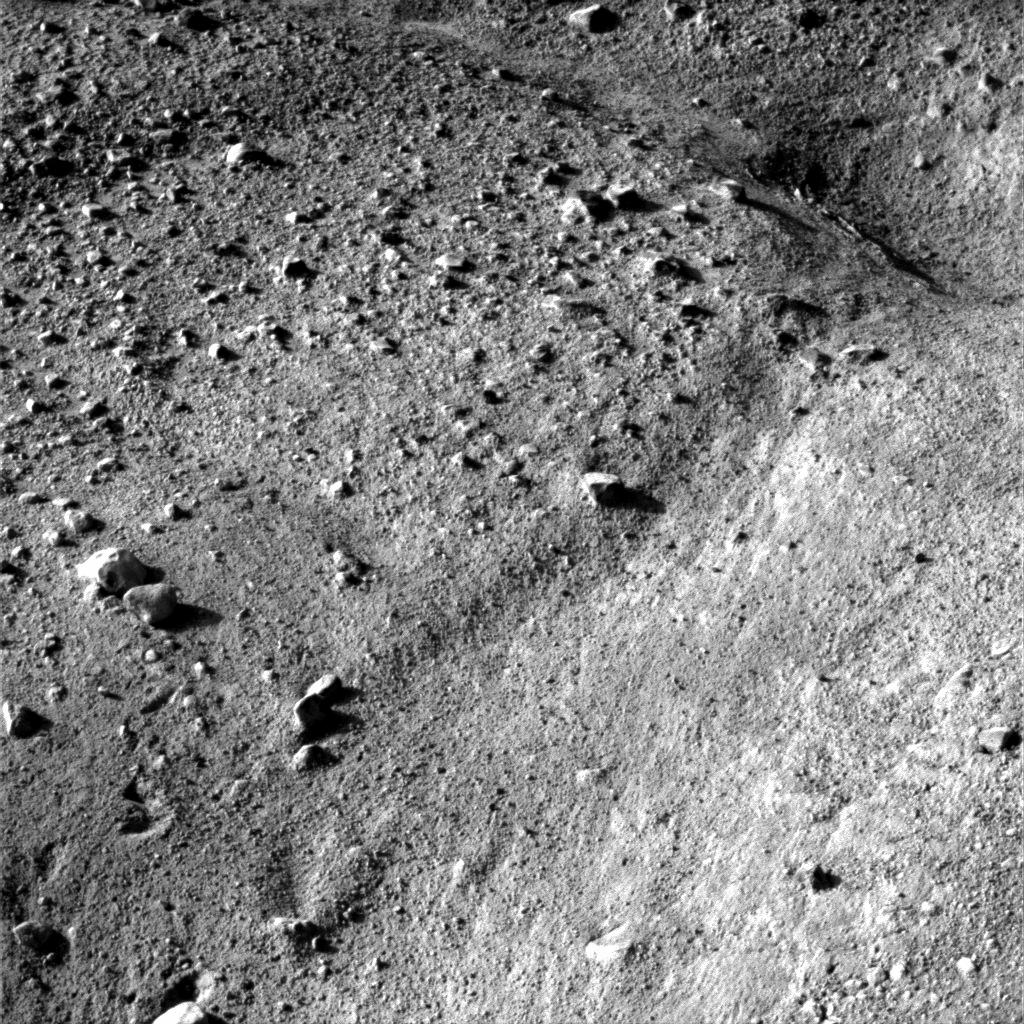

Polygon on Mars

This image shows a small-scale polygonal pattern in the ground near NASA’s Phoenix Mars Lander. This pattern is similar in appearance to polygonal structures in icy ground in the arctic regions of Earth.

Phoenix touched down on the Red Planet at 4:53 p.m. Pacific Time (7:53 p.m. Eastern Time), May 25, 2008, in an arctic region called Vastitas Borealis, at 68 degrees north latitude, 234 degrees east longitude.

This image was acquired by the Surface Stereo Imager shortly after landing. On the Phoenix mission calendar, landing day is known as Sol 0, the first Martian day of the mission.

The Phoenix Mission is led by the University of Arizona, Tucson, on behalf of NASA. Project management of the mission is by NASA’s Jet Propulsion Laboratory, Pasadena, Calif. Spacecraft development is by Lockheed Martin Space Systems, Denver.

Photojournal Note: As planned, the Phoenix lander, which landed May 25, 2008 23:53 UTC, ended communications in November 2008, about six months after landing, when its solar panels ceased operating in the dark Martian winter.

Credit: NASA/JPL-Caltech/University of Arizona